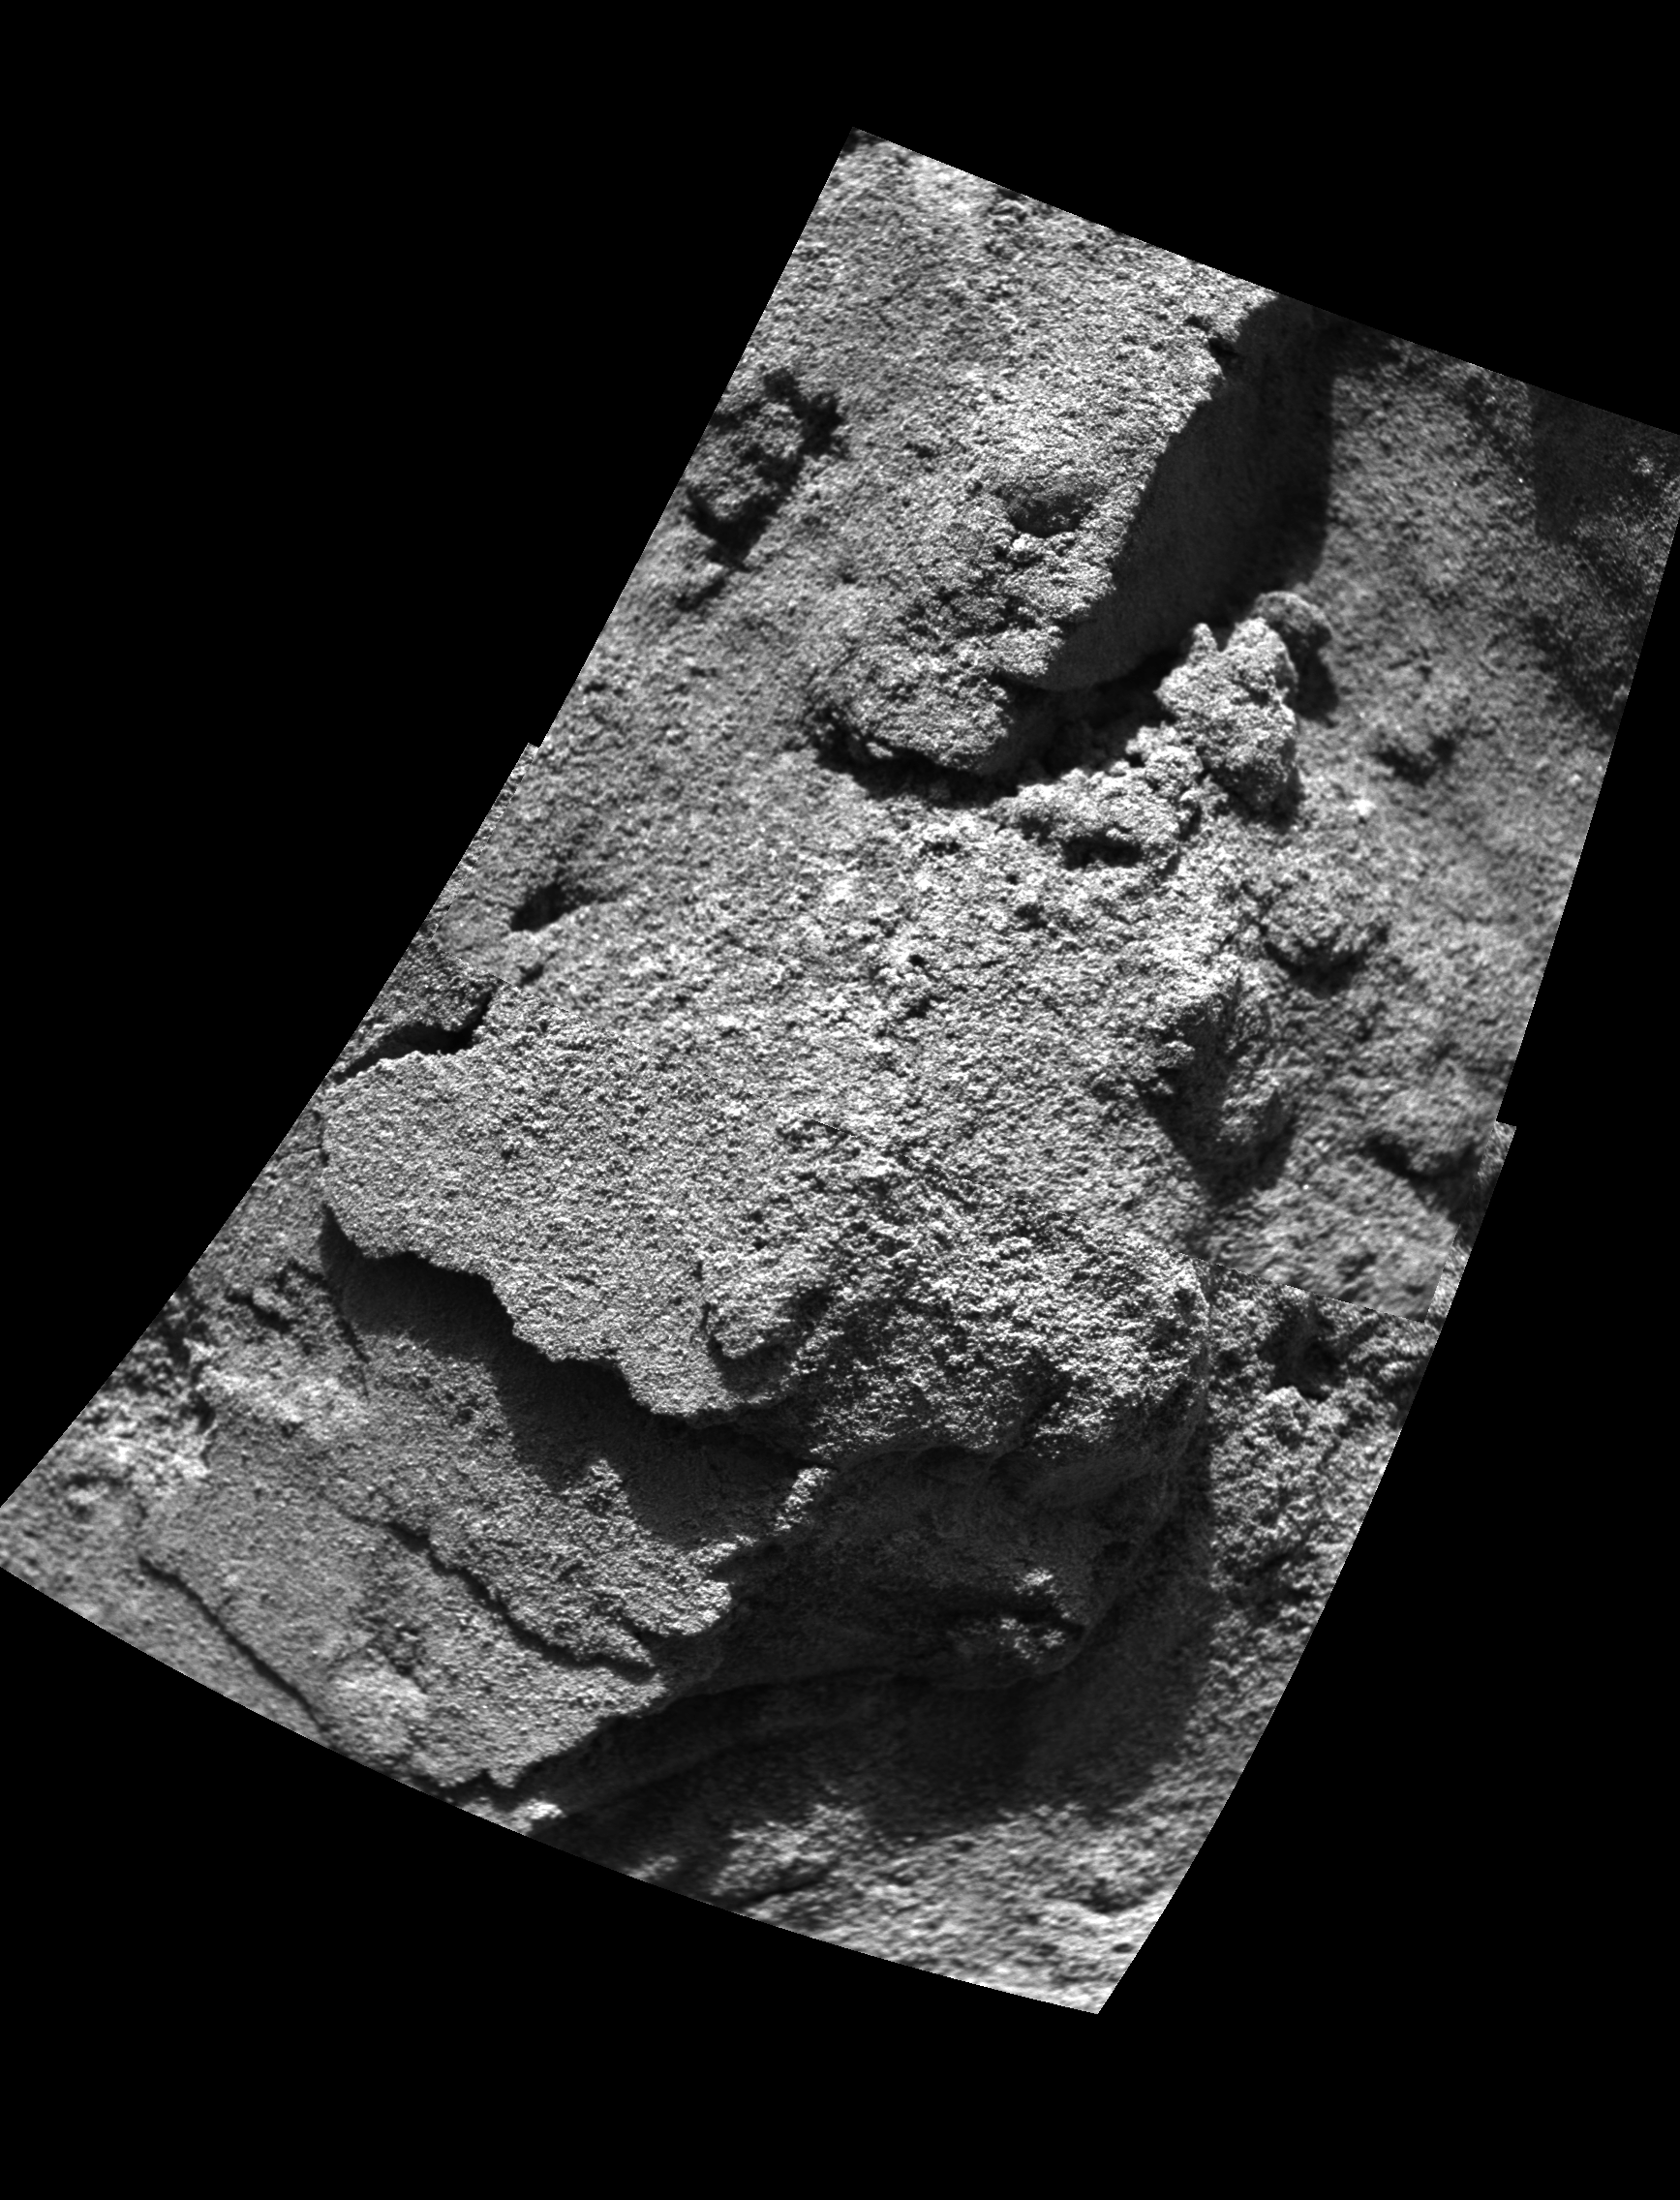

“Stucco” Walls

This projected mosaic image, taken by the microscopic imager, an instrument located on the Mars Exploration Rover Opportunity ‘s instrument deployment device, or “arm,” shows the partial clotting or cement-like properties of the sand-sized grains within the trench wall. The area in this image measures approximately 3 centimeters (1.2 inches) wide and 5 centimeters (2 inches) tall.(This image also appears as an inset on a separate image from the rover’s navigation camera, showing the location of this particular spot within the trench wall.)

Credit: NASA/JPL/USGS